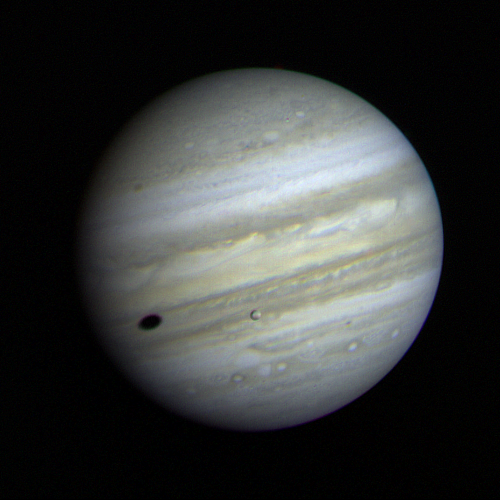

Jupiter with Io Crossing

Jupiter’s satellite Io poses before the giant planet in this photo returned January 17, 1979, from a distance of 29 million miles (47 million kilometers). The satellite’s shadow can be seen falling on the face of Jupiter at left. Io is traveling from left to right in its one-and-three-quarter-day orbit around Jupiter. Even from this great distance the image of Io shows dark poles and a bright equatorial region. Voyager will make its closest approach to Jupiter — 174,000 miles (280,000 kilometer) — on March 5. It will then continue to Saturn in November 1980, Meanwhile Voyager 2, a sister spacecraft, will fly past Jupiter July 9, 1979, and reach Saturn in August 1981. This color image was taken through orange, green and blue filters. The Voyagers are managed for NASA’s Office of Space Science by Jet Propulsion Laboratory.

Credit: NASA/JPL